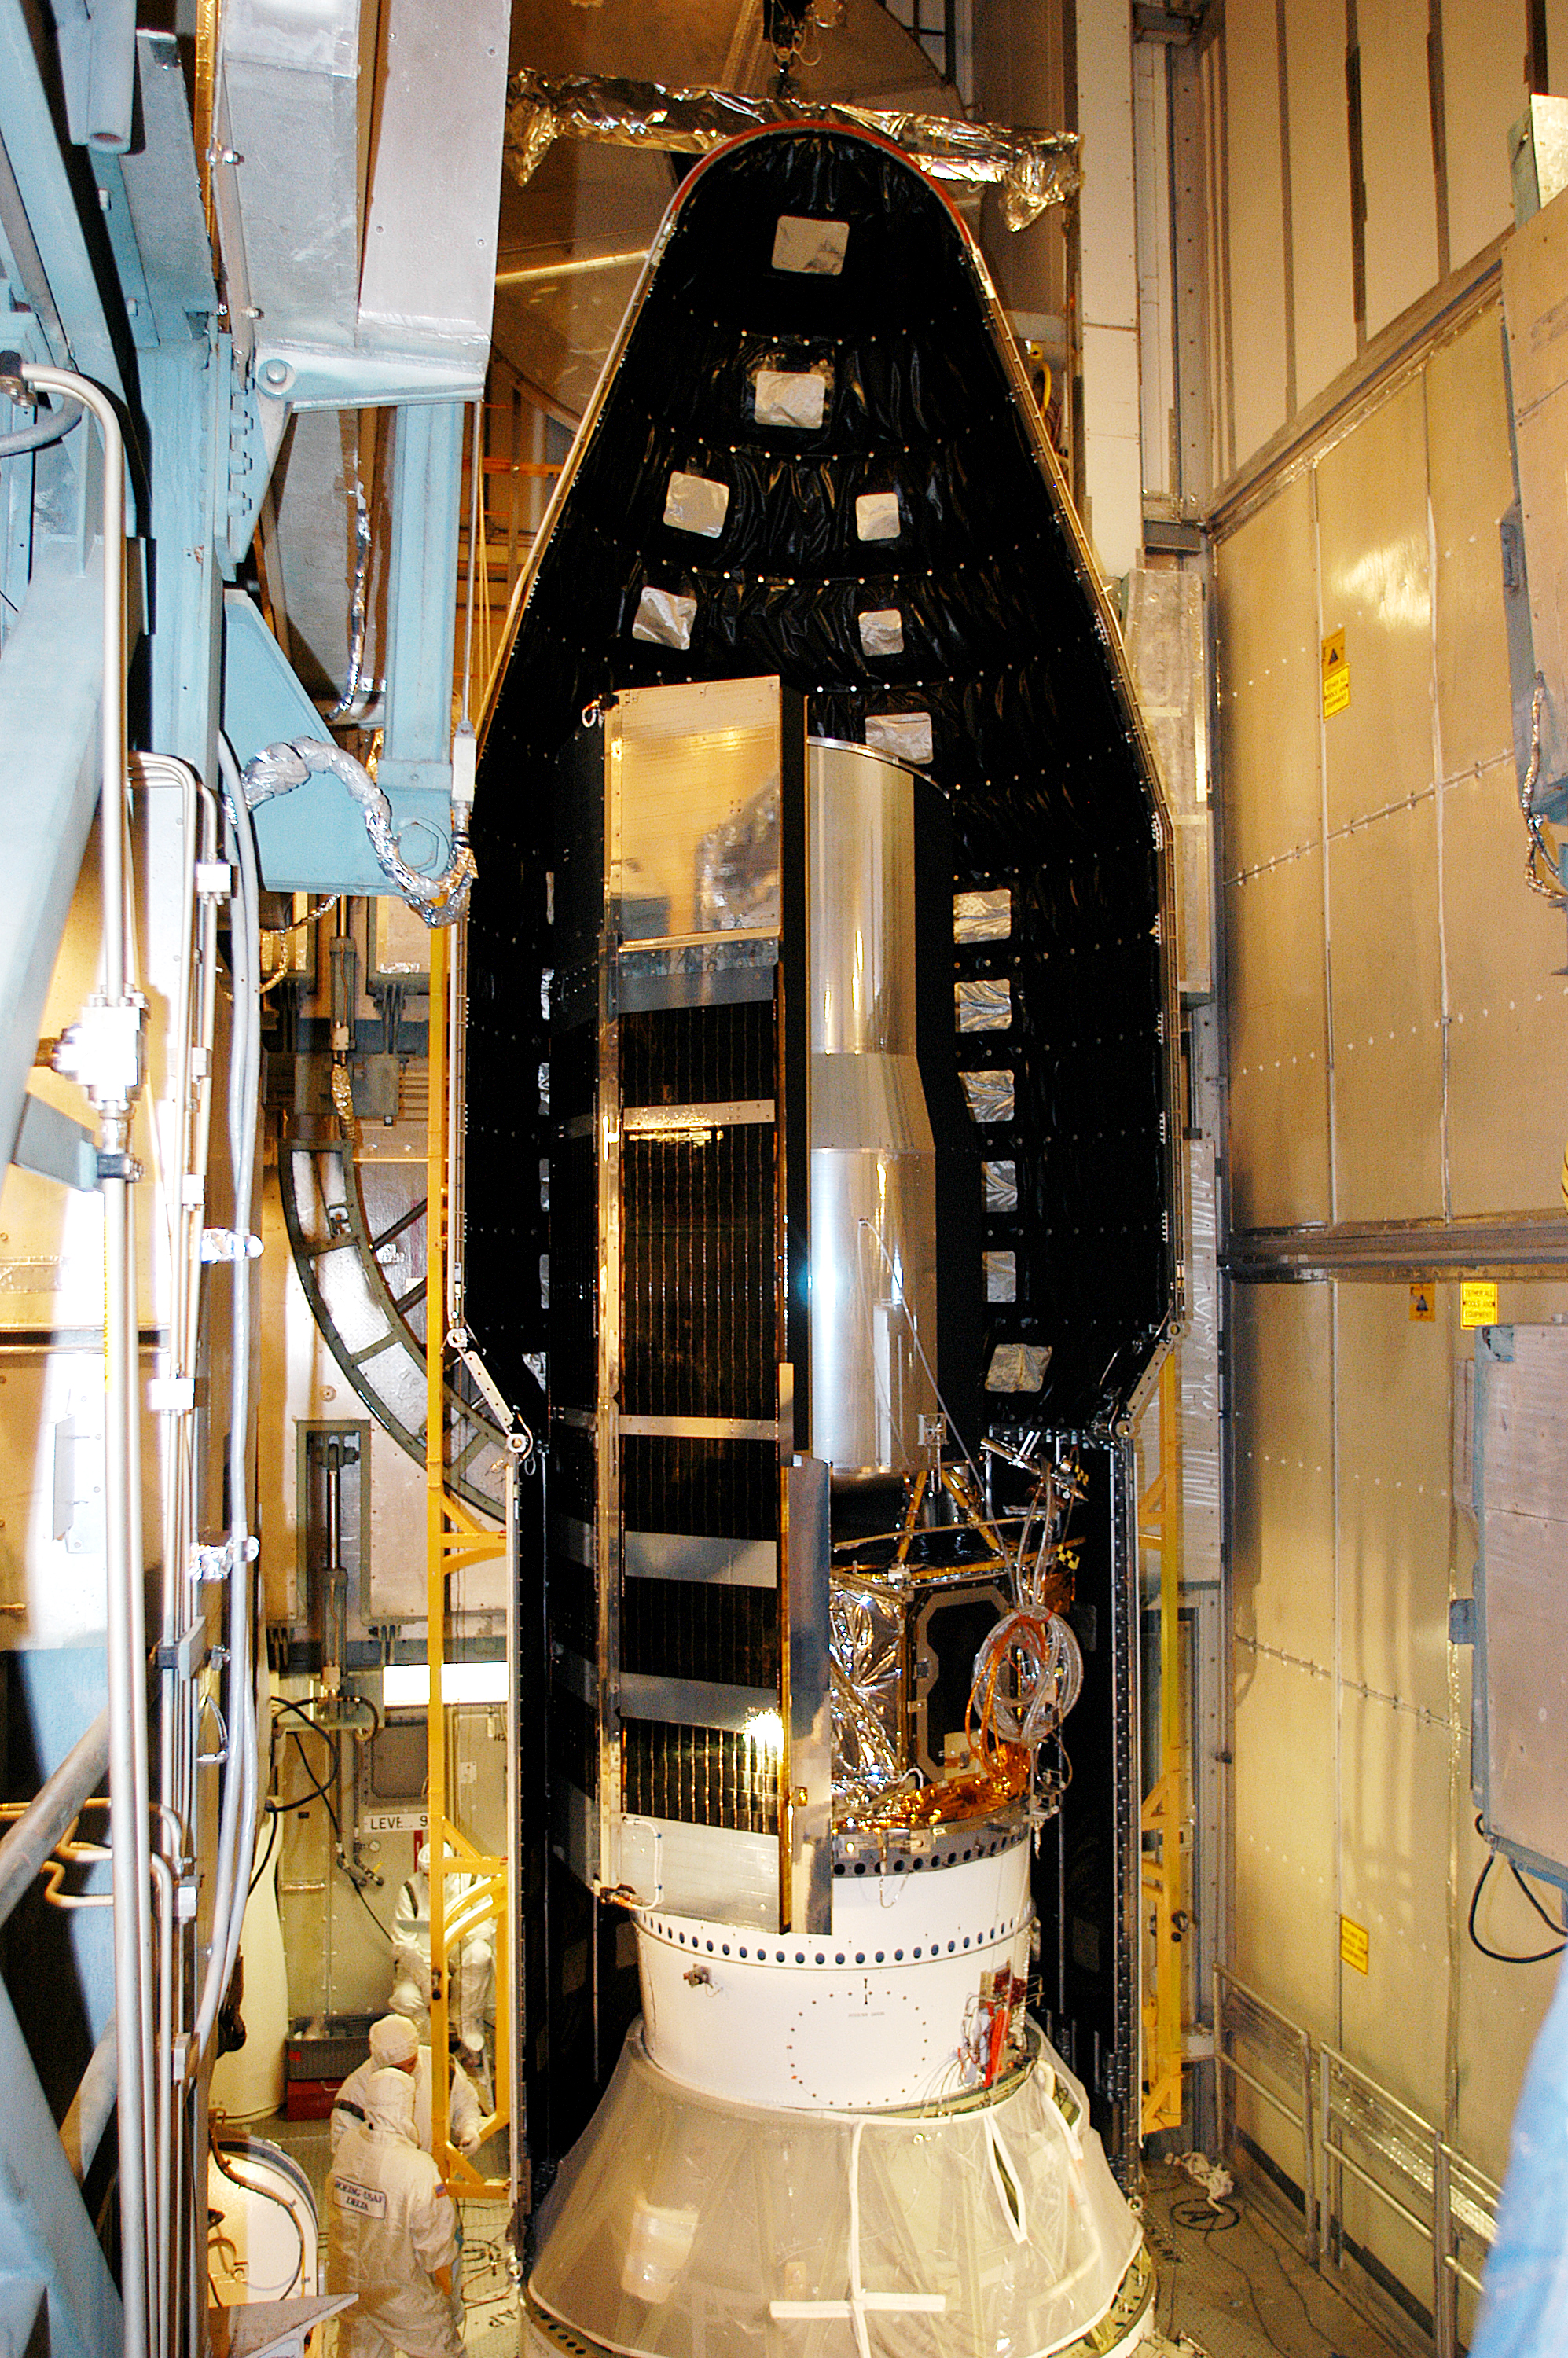

Spitzer On Top

On August 14, 2003, the Spitzer Space Telescope was secured into the faring on top of the Delta II rocket that launched it into Earth-trailing, heliocentric orbit.

Credit: NASA/KSC